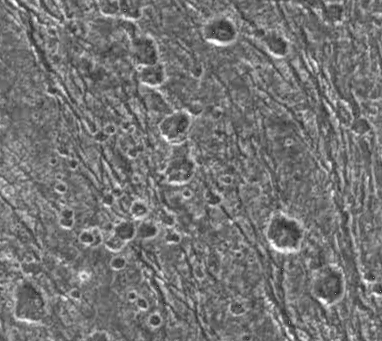

Secondary Craters on Ganymede

Two large, ancient impact craters, known as palimpsests, have modified this area of dark terrain on Jupiter’s moon Ganymede. In lower resolution images from the Voyager mission in 1979, it was observed that the diffuse edge of a large, circular bright feature cut through this area. This image was obtained by the Solid State Imaging (CCD) system aboard NASA’s Galileo spacecraft, on September 6, 1996, at a higher resolution of 190 meters (623 feet) per picture element (pixel). North is to the top. The diffuse margin of this palimpsest is noticeable only as a gradual increase in the area covered by bright hummocks toward the western edge of the image. A more recent palimpsest-forming impact to the south has peppered this area with chains and clusters of secondary craters ranging from 5.7 to 1.2 kilometers (3.5 to 0.7 miles) in diameter. The image covers an area of 73 by 65 kilometers (45 by 40 miles).

The Jet Propulsion Laboratory, Pasadena, CA manages the Galileo mission for NASA’s Office of Space Science, Washington, DC. JPL is an operating division of California Institute of Technology (Caltech).

Credit: NASA/JPL/Brown University